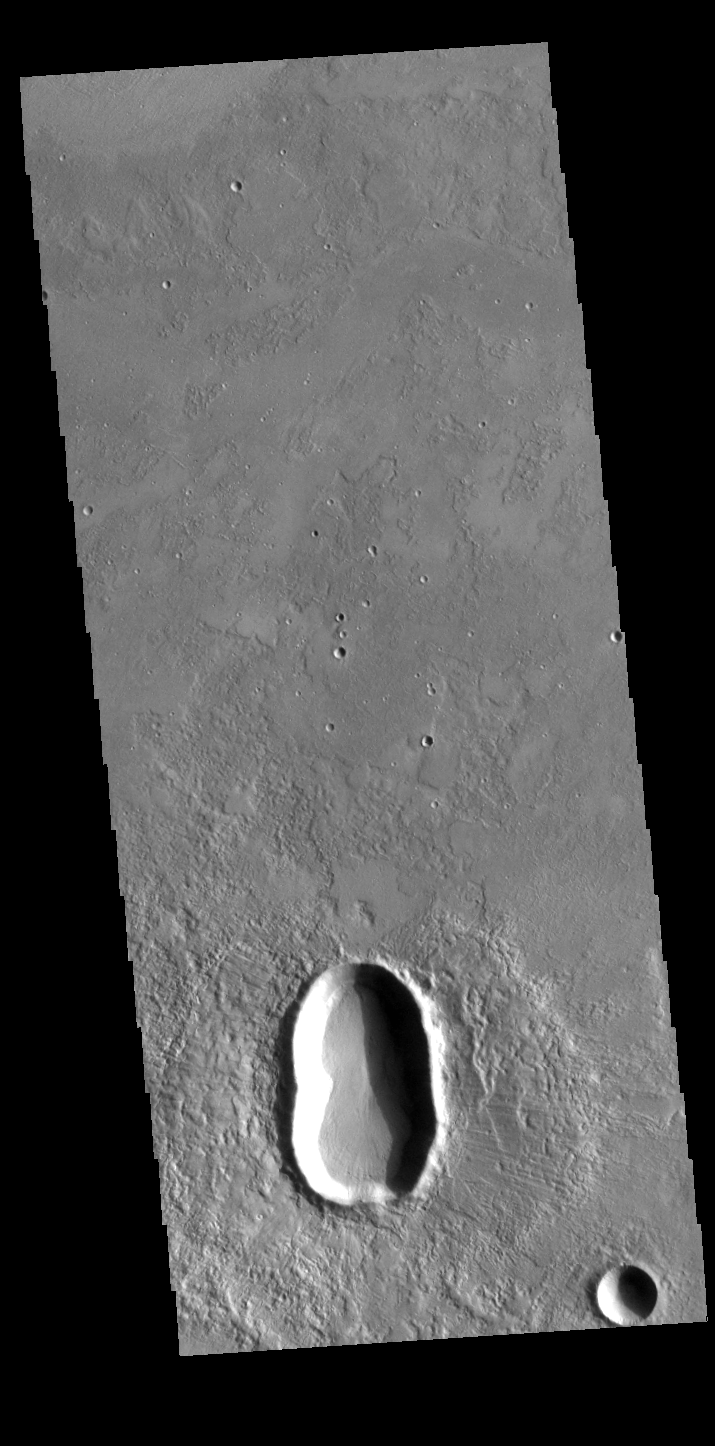

Utopia Planitia Crater

This unnamed crater in Utopia Planitia is shaped like a peanut shell, with an indentation in the crater rim at the middle of the crater. It is likely that this crater was created by a dual impact. In a dual (or double) impact the incoming meteor is broken into two or more pieces which impact together into the surface. This type of impact often has a unique ejecta blanket shape, pinched at the center making a butterfly shape, and a pronounced inner rim jutting out at the center. The ejecta blanket in this case does not show the butterfly shape, and the middle rim is on slightly visible on the left side of the crater. These irregularities may indicate the the meteor pieces were still very close together when they hit the surface.

Credit: NASA/JPL-Caltech/ASU